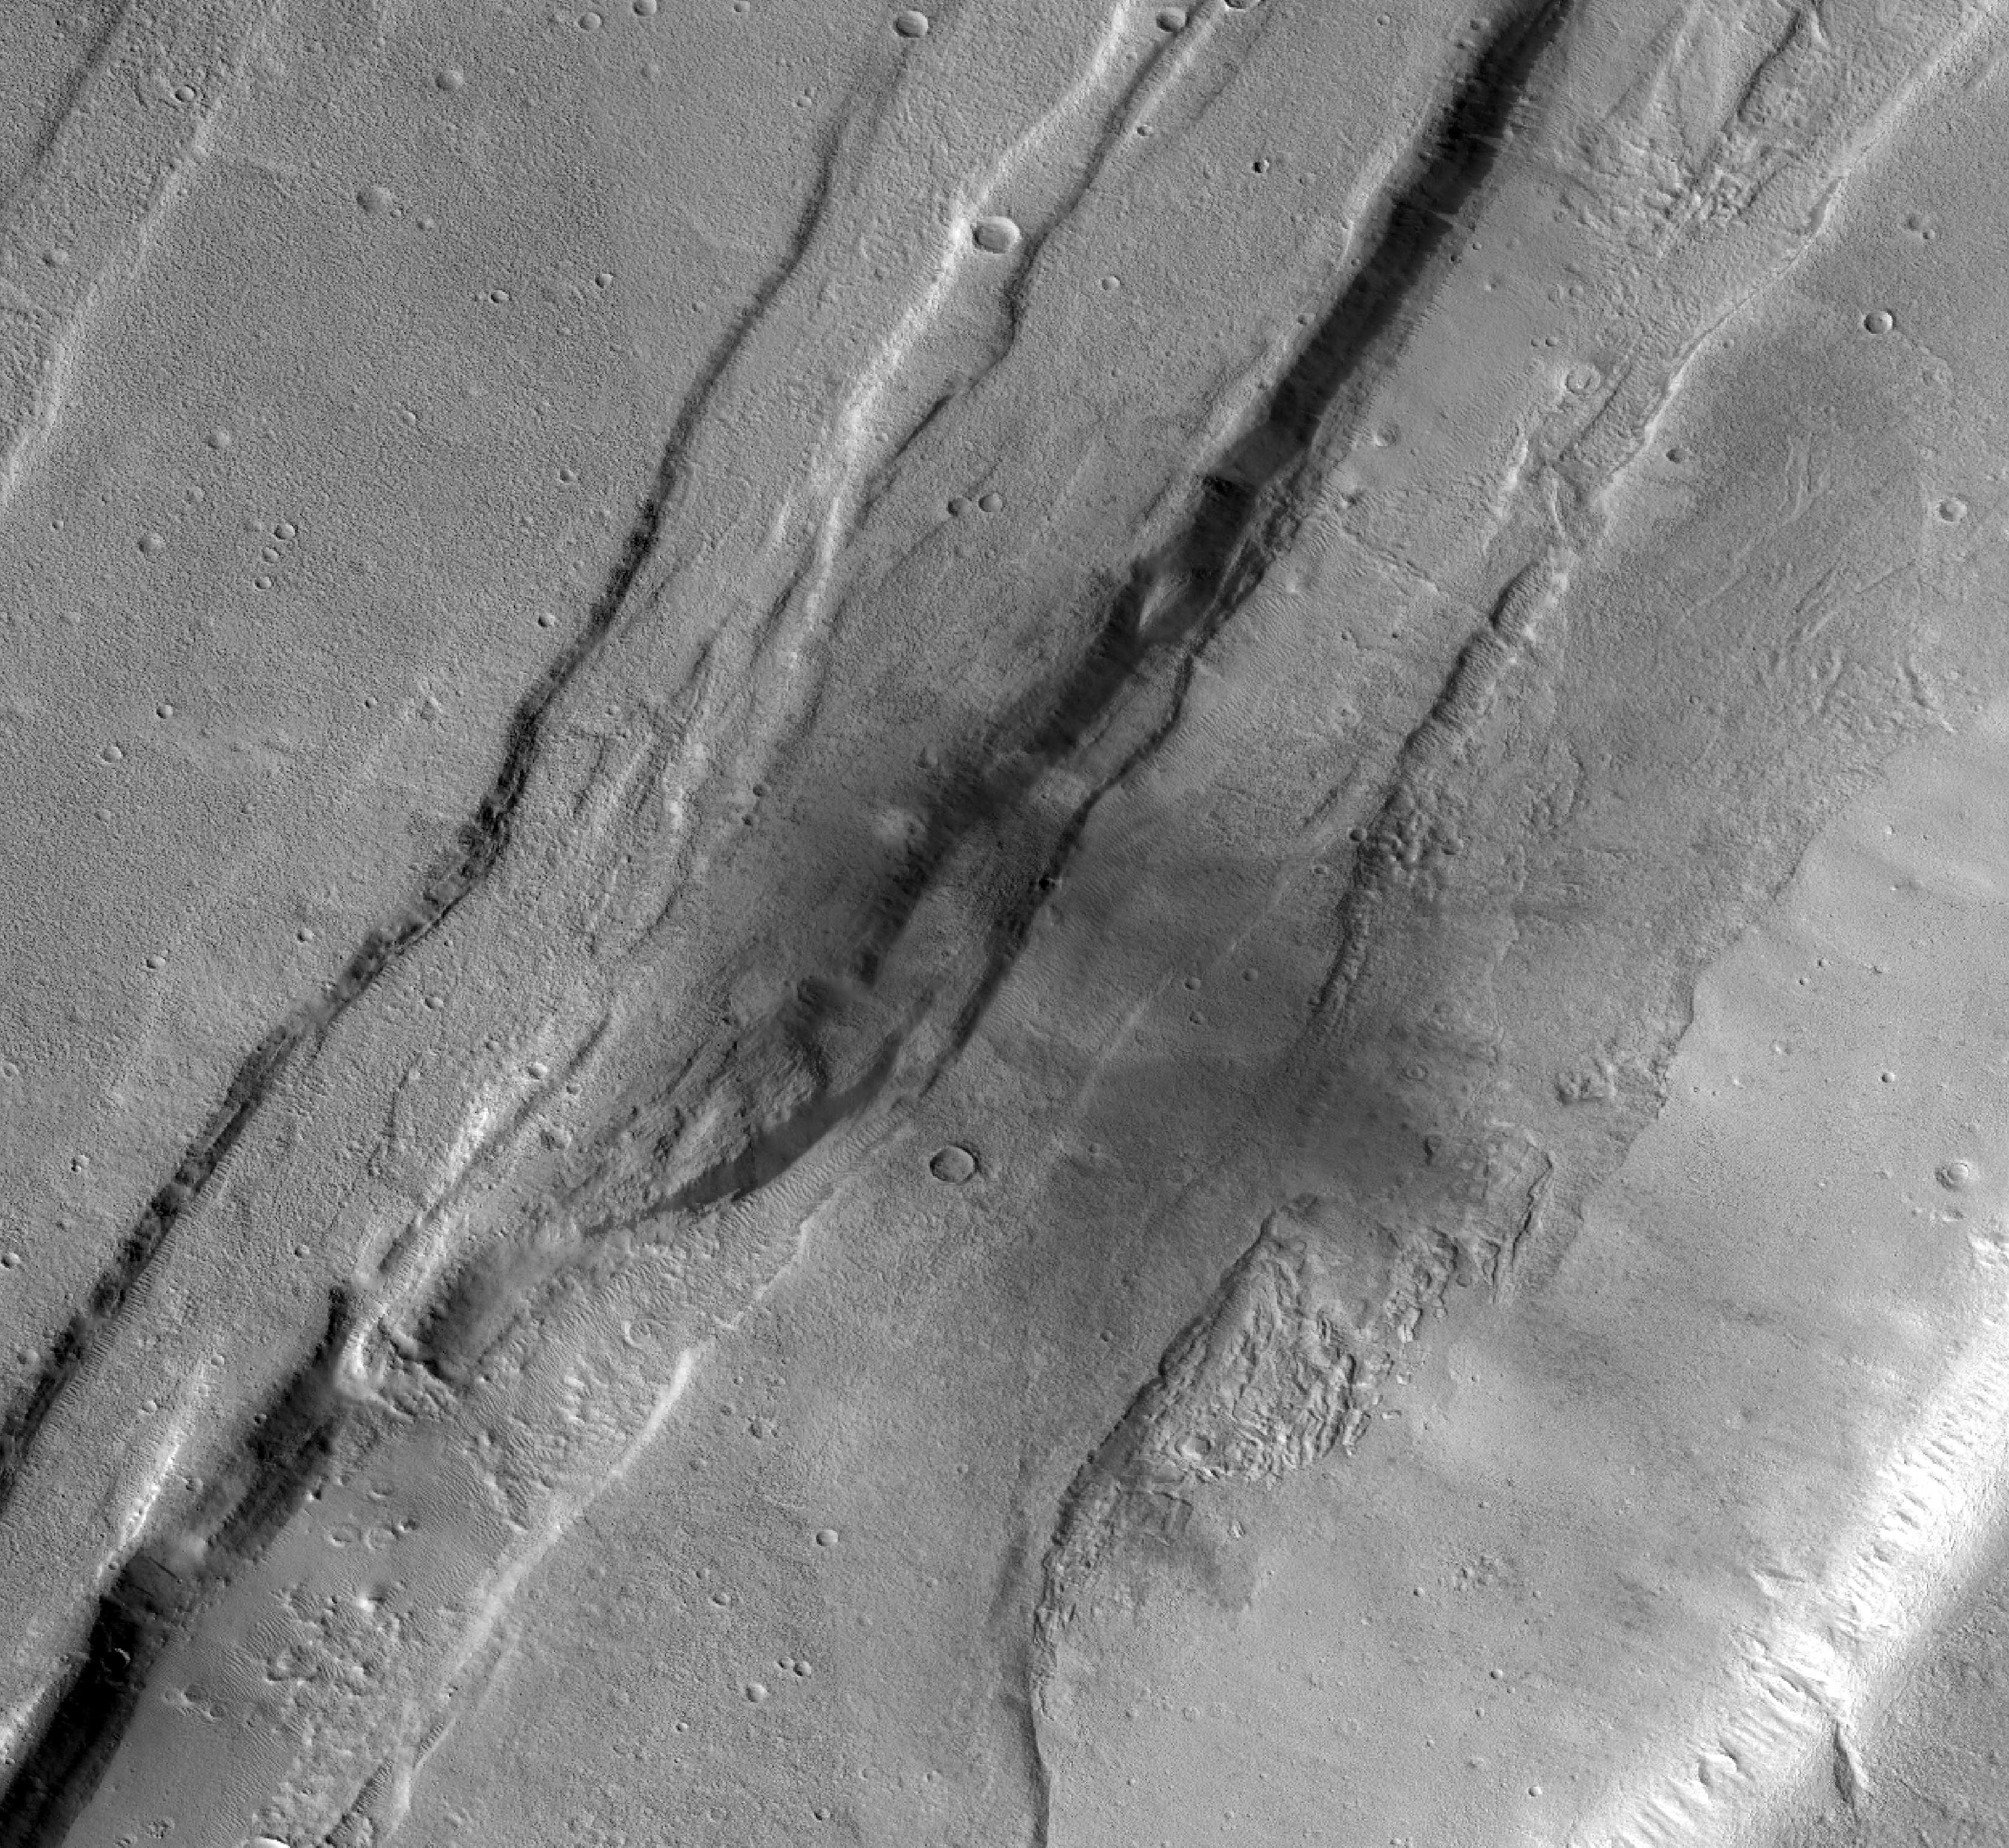

Context Camera Views a Mars Impact Crater in Tempe Terra

This meteoroid impact crater on Mars was captured using the black-and-white Context Camera aboard NASA’s Mars Reconnaissance Orbiter (MRO). The Context Camera took this image showing the impact, which occurred Sept. 18, 2021, in a region called Tempe Terra.

The meteoroid struck the side of a graben – a depression created by faults. The impact crater left behind is roughly 427 feet (130 meters) across.

Figure A is an annotated version of the image pointing out the crater location and including a scale bar.

NNASA’s Jet Propulsion Laboratory, a division of Caltech in Pasadena, California, manages the Mars Reconnaissance Orbiter Project for NASA’s Science Mission Directorate in Washington. The Context Camera was built and is operated by Malin Space Science Systems in San Diego.

Credit: NASA/JPL-Caltech/MSSS